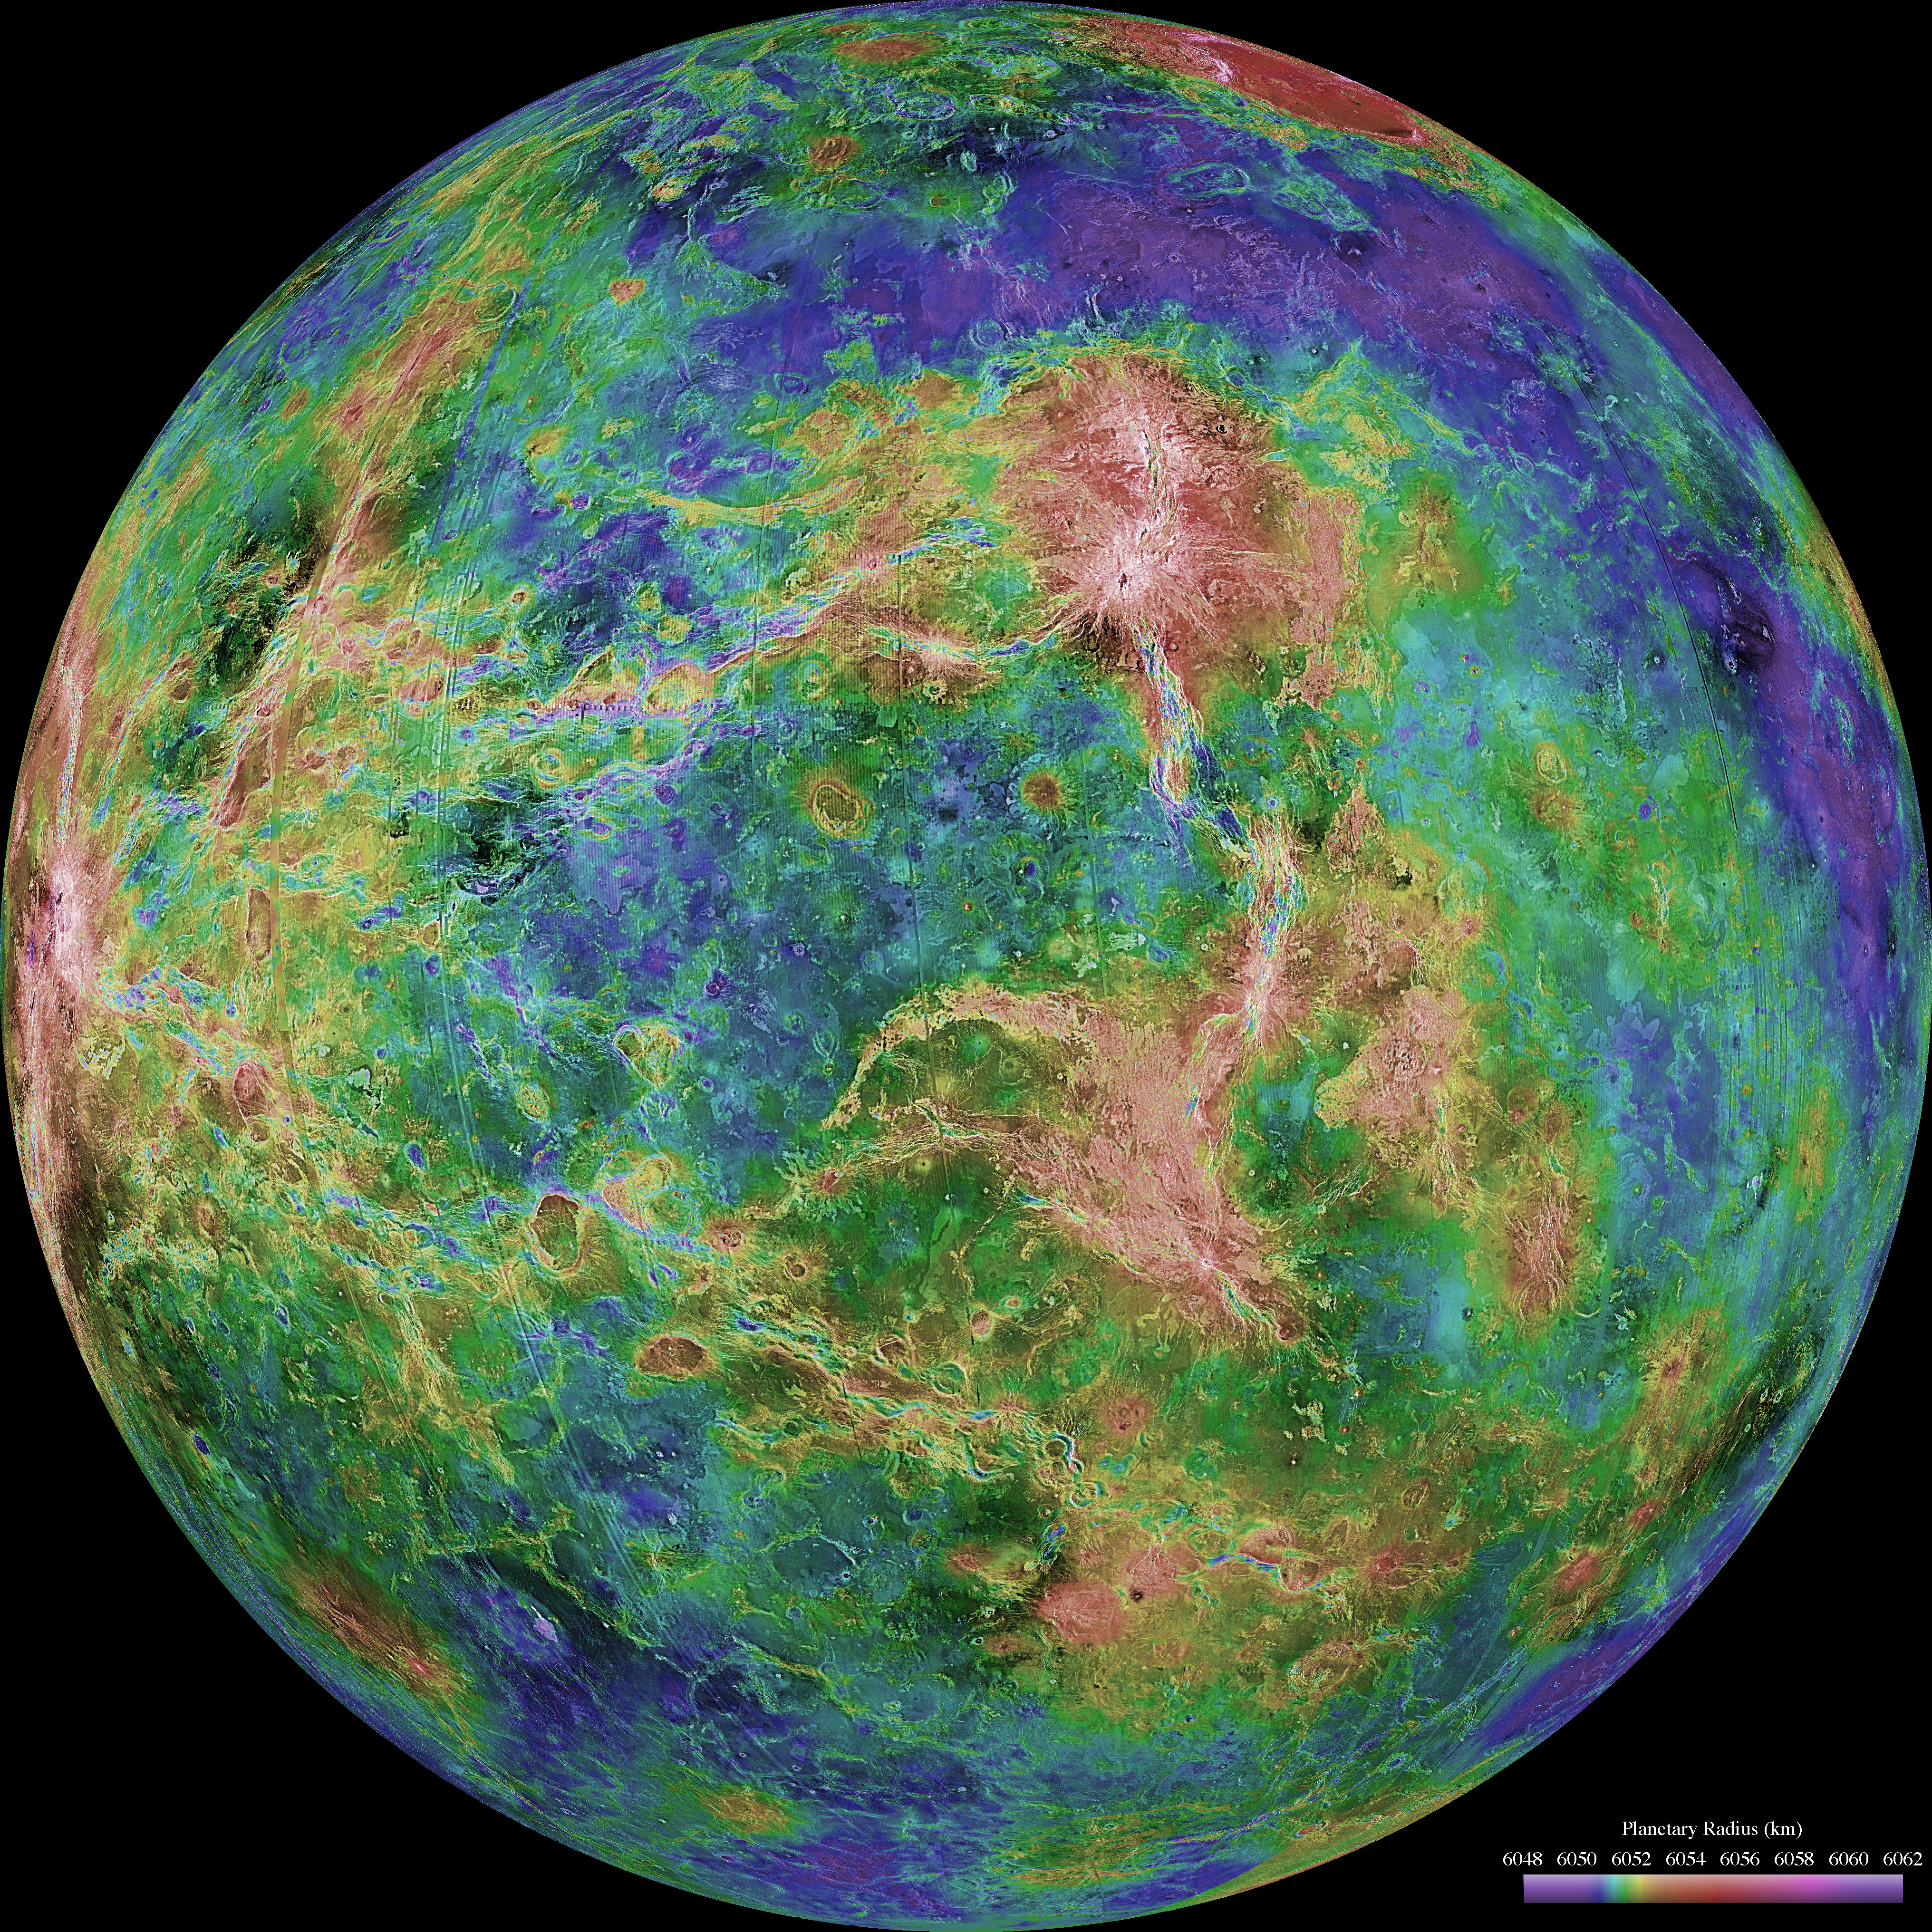

Hemispheric View of Venus Centered at 270° East Longitude

The hemispheric view of Venus, as revealed by more than a decade of radar investigations culminating in the 1990-1994 Magellan mission, is centered at 270 degrees east longitude. The Magellan spacecraft imaged more than 98% of Venus at a resolution of about 100 meters; the effective resolution of this image is about 3 km. A mosaic of the Magellan images (most with illumination from the west) forms the image base. Gaps in the Magellan coverage were filled with images from the Earth-based Arecibo radar in a region centered roughly on 0 degree latitude and longitude, and with a neutral tone elsewhere (primarily near the south pole). The composite image was processed to improve contrast and to emphasize small features, and was color-coded to represent elevation. Gaps in the elevation data from the Magellan radar altimeter were filled with altimetry from the Venera spacecraft and the U.S. Pioneer Venus missions. An orthographic projection was used, simulating a distant view of one hemisphere of the planet. The Magellan mission was managed for NASA by Jet Propulsion Laboratory (JPL), Pasadena, CA. Data processed by JPL, the Massachusetts Institute of Technology, Cambridge, MA, and the U.S. Geological Survey, Flagstaff, AZ.

Credit: NASA/JPL/USGS